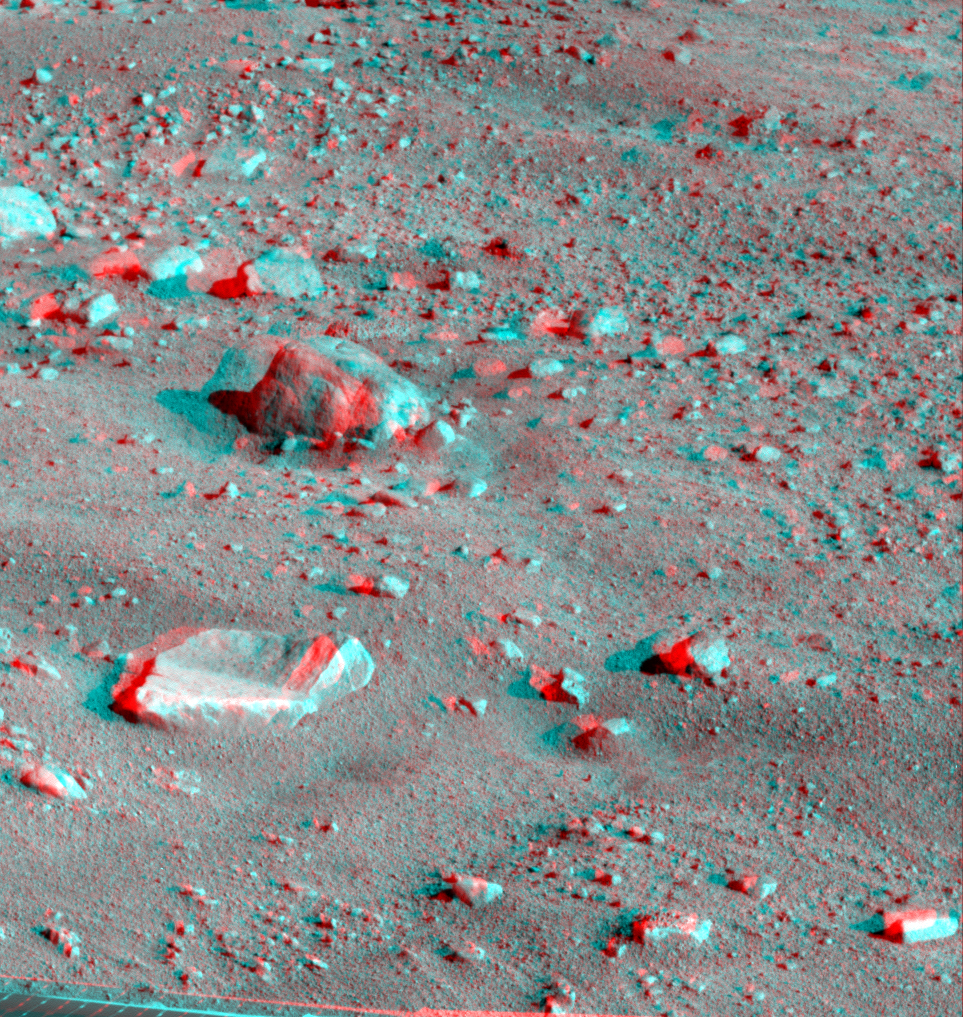

Martian Surface as Seen by Phoenix

This anaglyph, acquired by NASA’s Phoenix Lander’s Surface Stereo Imager on Sol 16, the 16th Martian day of the mission (June 10, 2008), shows a stereoscopic 3D view of the Martian surface near the lander. The large rock seen near the top center of the image is informally called “Winkies” and the rock below it is informally called “Quadlings.”

The Phoenix Mission is led by the University of Arizona, Tucson, on behalf of NASA. Project management of the mission is by NASA’s Jet Propulsion Laboratory, Pasadena, Calif. Spacecraft development is by Lockheed Martin Space Systems, Denver.

Photojournal Note: As planned, the Phoenix lander, which landed May 25, 2008 23:53 UTC, ended communications in November 2008, about six months after landing, when its solar panels ceased operating in the dark Martian winter.

Credit: NASA/JPL-Caltech/University of Arizona/Texas A&M University